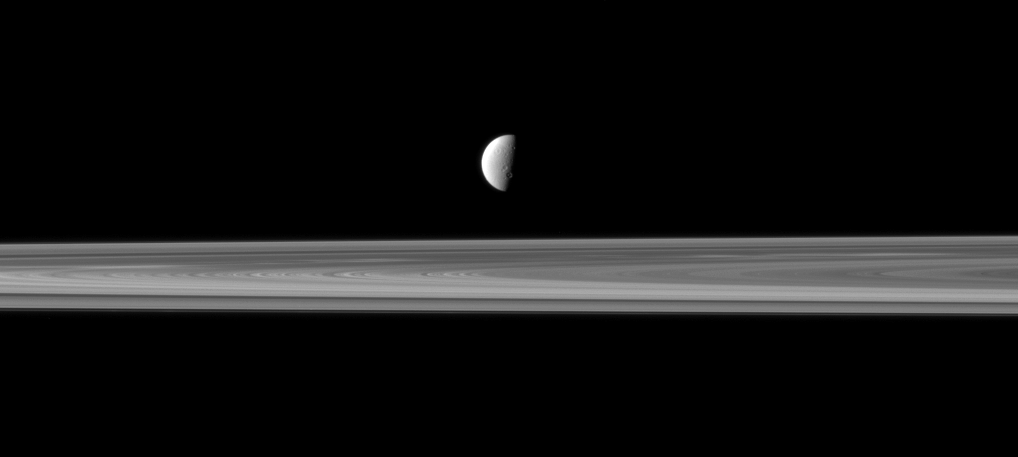

Dione Decoration

Saturn’s fourth largest moon, Dione, appears like a solitary ornament suspended above the rings in this Cassini spacecraft view.

Lit terrain seen here is on the leading hemisphere of Dione (1,123 kilometers, or 698 miles across). North on Dione is up and rotated 1 degree to the right.

The rings are closer to Cassini in this view, with Dione more distant. This view looks toward the northern, sunlit side of the rings from just above the ringplane.

The image was taken in visible light with the Cassini spacecraft narrow-angle camera on June 11, 2011. The view was obtained at a distance of approximately 3.2 million kilometers (2 million miles) from Dione and at a Sun-Dione-spacecraft, or phase, angle of 85 degrees. Image scale is 19 kilometers (12 miles) per pixel.

The Cassini-Huygens mission is a cooperative project of NASA, the European Space Agency and the Italian Space Agency. The Jet Propulsion Laboratory, a division of the California Institute of Technology in Pasadena, manages the mission for NASA’s Science Mission Directorate, Washington, D.C. The Cassini orbiter and its two onboard cameras were designed, developed and assembled at JPL. The imaging operations center is based at the Space Science Institute in Boulder, Colo.

Credit: NASA/JPL-Caltech/Space Science Institute